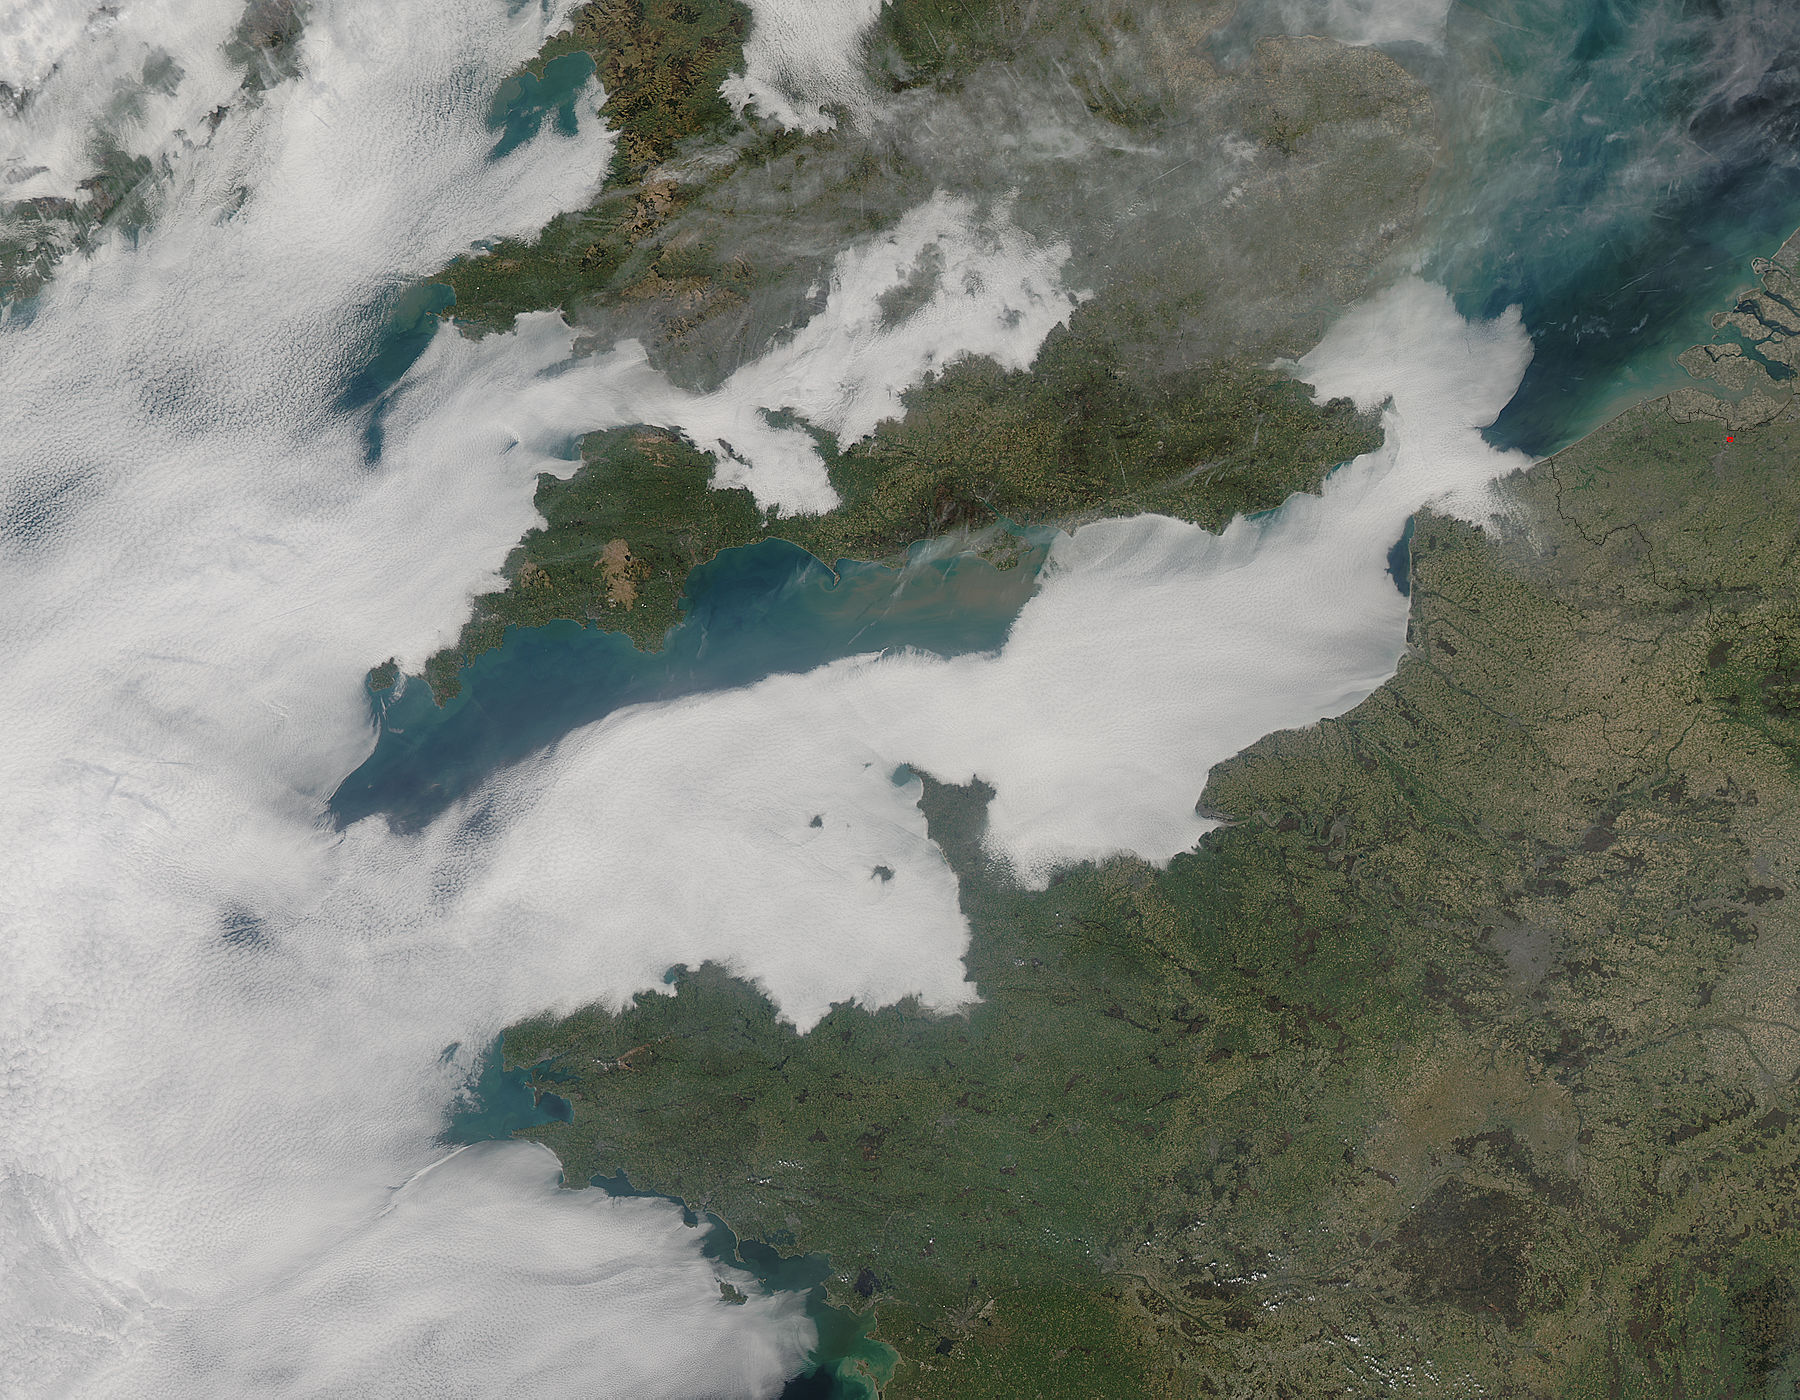

Low clouds over the English Channel

A thick blanket of low clouds covered the English Channel, Celtic Sea and Irish Sea on March 13, 2014. The fog also crept over major cities in the United Kingdom and Ireland. While citizens living in parts of Ireland, England, Wales, Scotland and Northern Ireland were posting ground-based photos of fog-shrouded landscape on social media, the internet and news outlets, the scene was also captured from space. The Moderate Resolution Imaging Spectroradiometer (MODIS) aboard NASA’s Aqua captured this true-color image of the cloudy day at 13:00 UTC (1:00 p.m. in London) on that same day. The dense fog (low clouds) affected air travel, causing the cancellation of hundreds of flights going through London City Airport, where visibility was reported at less than 100 meters (328 ft) – less than the length of an American football field. Flights were also cancelled at Heathrow, Gatwick and Manchester. A private helicopter flying to Northern Ireland went down in by the fog near the Norfolk-Suffolk border, with loss of four lives. Driving was little better in many areas, causing the Met Office to issue a yellow weather warning and to caution drivers of difficult conditions. The lowest visibility of the day was reported at Roches Point weather station. Located at the southeastern tip of Cork Harbor, Ireland, the station reported visibility of less than 50 meters (164 ft) – the length of an Olympic size swimming pool. In this image, the fog-covered Celtic Sea is located in the southwest. Ireland lies under tendrils of low cloud in the northwest corner of the image. Banks of clouds part around England, near the center of the image, and southern Wales (top and center) completely under the foggy blanket. Fog also creeps over the coasts of France, Belgium and the Netherlands on the east side of the English Channel.

Credit: NASA/GSFC/Jeff Schmaltz/MODIS Land Rapid Response Team